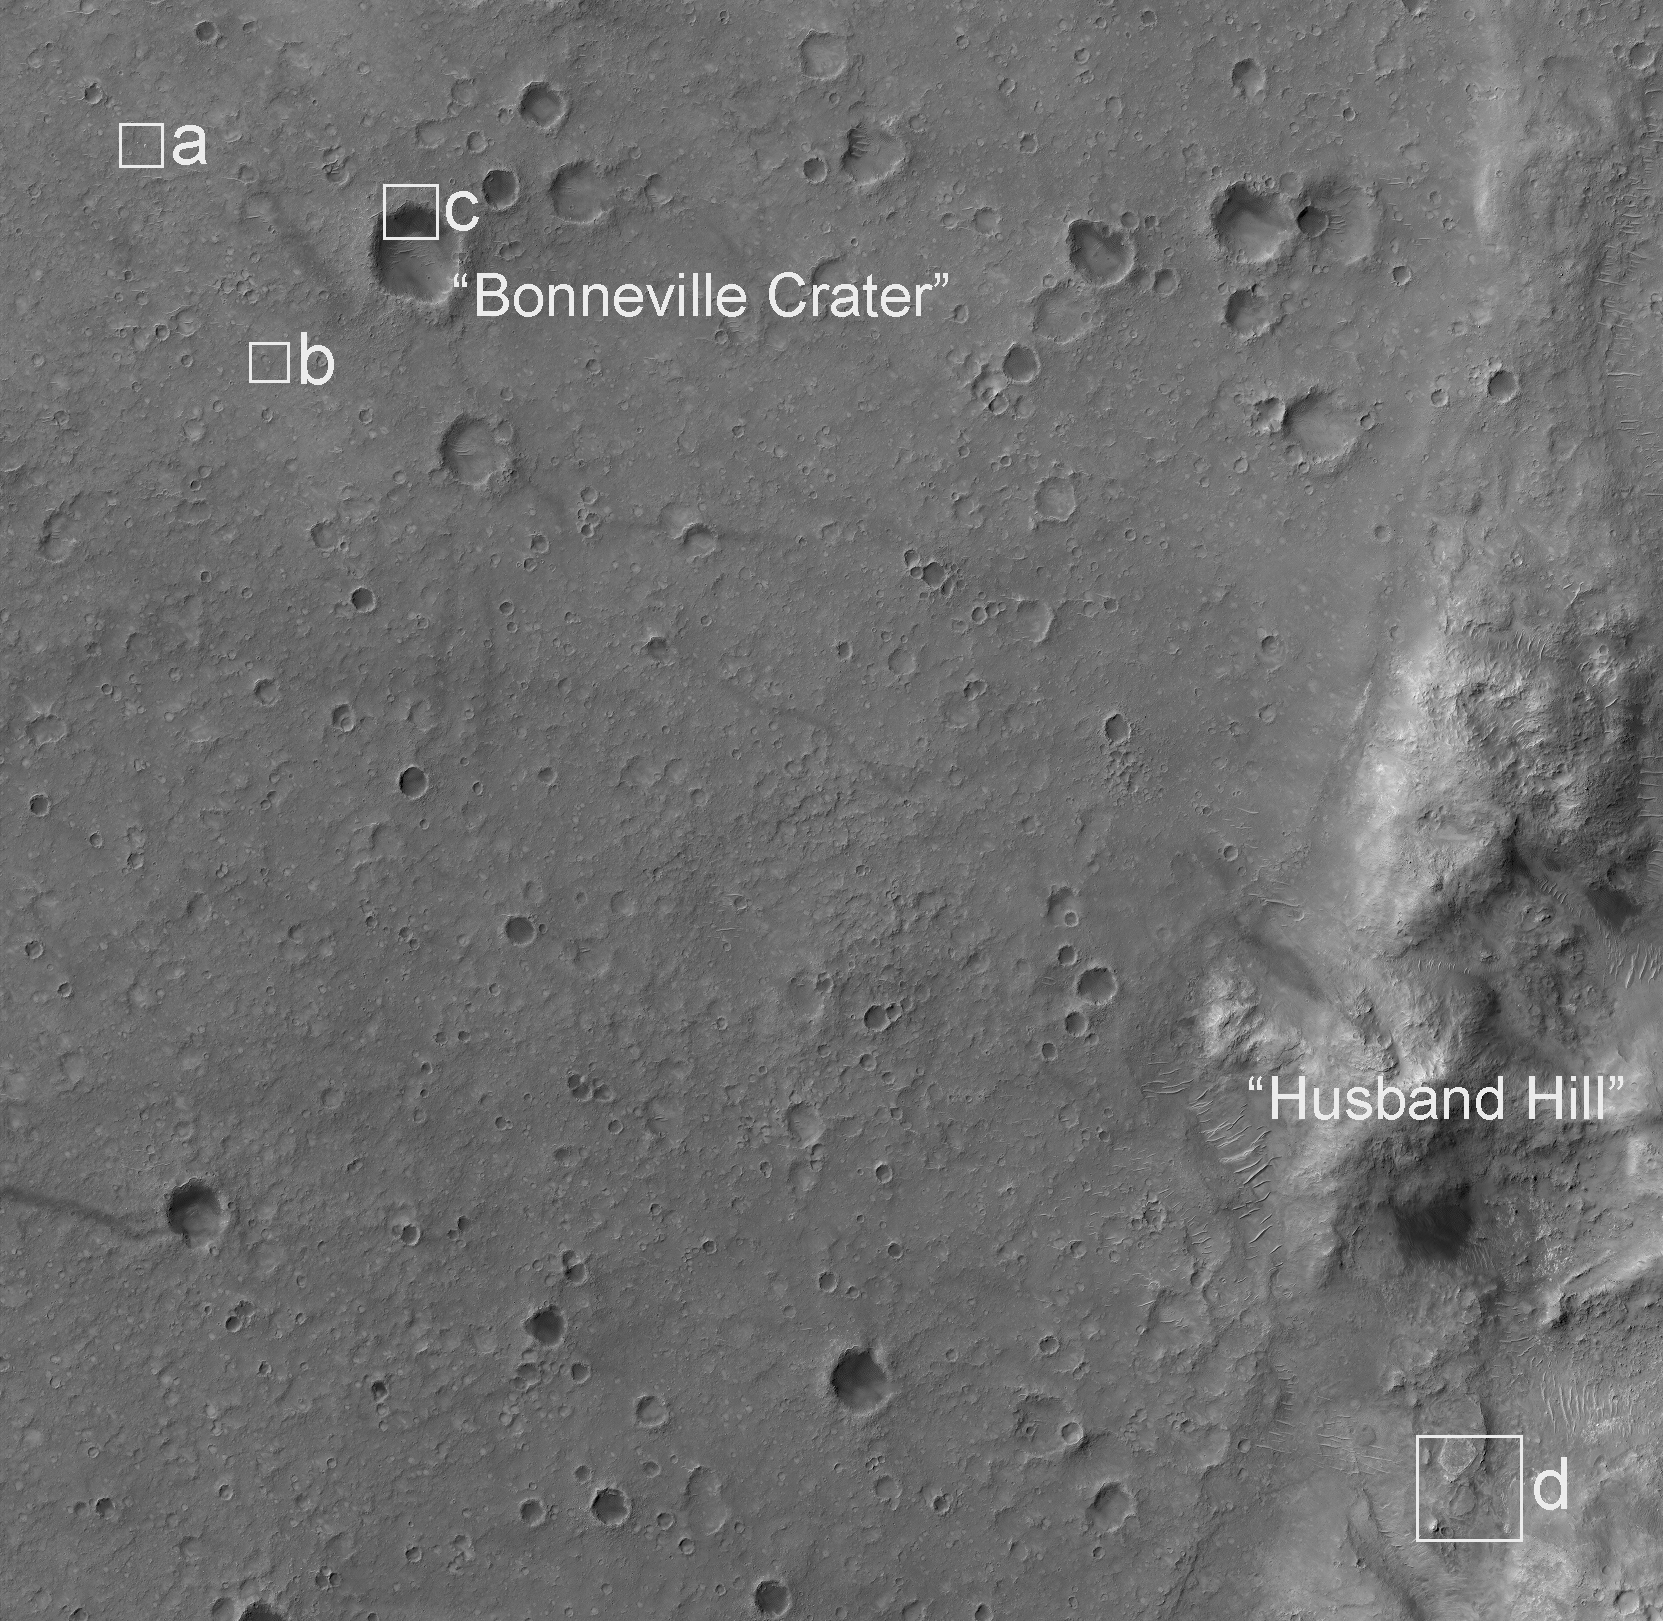

Mars Exploration Rover Landing Site at Gusev Crater

This image from the High Resolution Imaging Science Experiment camera on NASA’s Mars Reconnaissance Orbiter shows the landing site of the Mars Exploration Rover Spirit. The impact crater in the upper left portion of the image is “Bonneville Crater,” which was investigated by Spirit shortly after landing. In the lower right portion of the image is “Husband Hill,” a large hill that Spirit climbed and spent much of its now nearly three-year mission.

The bright irregularly shaped feature in area “a” of the image is Spirit’s parachute, now lying on the Martian surface. Near the parachute is the cone-shaped back shell, which helped protect Spirit’s lander during its seven-month journey to Mars. The back shell appears relatively undamaged by its impact with the Martian surface. Wrinkles and folds in the parachute fabric are clearly visible.

Area “b” of the image shows Spirit’s lander. The crater in the upper left portion of the image, just northwest of the lander, was informally named “Sleepy Hollow” by the Mars Exploration Rover team.

Area “c” of the image shows Spirit’s heat shield at the edge of Bonneville Crater.

Area “d” of the image shows the current location of Spirit. Toward the top of the image is “Home Plate,” a plateau of layered rocks that Spirit explored during the early part of its third year on Mars. Spirit itself is clearly seen just southeast of Home Plate. Also visible are the tracks made by the rover before it arrived at its current location.

This image is a small portion of an image (catalogued as PSP_001513_1655) taken by the High Resolution Imaging Science Experiment camera on Sept. 29, 2006. The full image is centered at minus 7.8 degrees latitude, 279.5 degrees east longitude. The image is oriented such that north is toward the top. The range to the target site was 297 kilometers (185.6 miles). At this distance the image scale is 29.7 centimeters (11.7 inches) per pixel (with 1 by 1 binning), so objects as small as about 89 centimeters (35 inches) across are resolved. The image was taken at 3:30 p.m. local Mars time. The scene is illuminated from the west with a solar-incidence angle of 59.7 degrees, which means the sun was about 30.3 degrees above the horizon. When the image was taken, the season on Mars was southern winter.

Images from the High Resolution Imaging Science Experiment and additional information about the Mars Reconnaissance Orbiter are available online at: http://www.nasa.gov/mro or http://HiRISE.lpl.arizona.edu.

For information about NASA and agency programs on the Web, http://www.nasa.gov.

NASA’s Jet Propulsion Laboratory, a division of the California Institute of Technology in Pasadena, manages the Mars Reconnaissance Orbiter for NASA’s Science Mission Directorate, Washington. Lockheed Martin Space Systems is the prime contractor for the project and built the spacecraft. The High Resolution Imaging Science Experiment camera was built by Ball Aerospace Corporation and is operated by the University of Arizona.

Credit: NASA/JPL-Caltech/University of Arizona